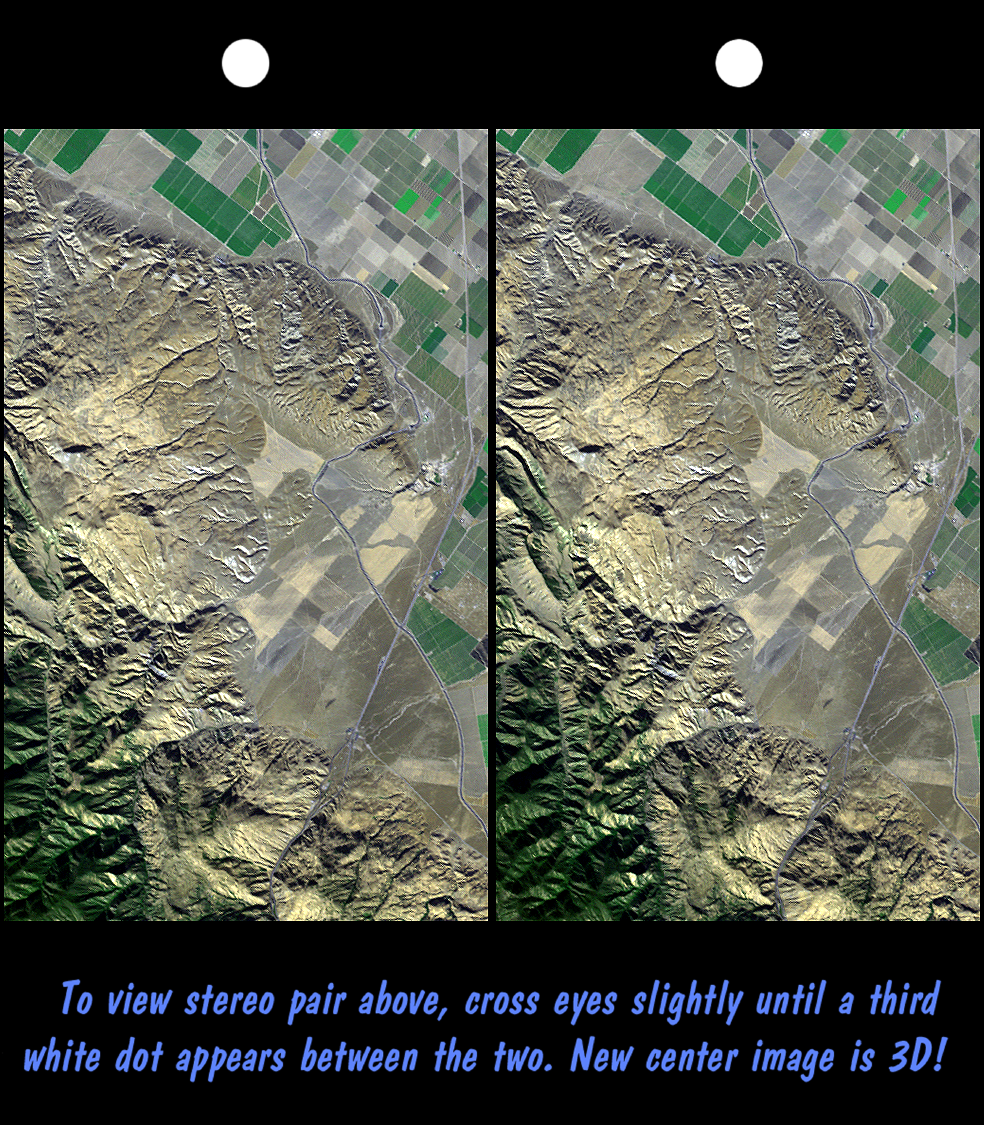

SRTM Stereo Pair: Wheeler Ridge, California

Wheeler Ridge and vicinity, California, is a site of major tectonic activity, both historically and over recent geologic time. The epicenter of the 7.5 magnitude Kern County earthquake occurred here on July 21,1952, and numerous geologic and topographic features indicate rapid geologic processes. The ridge itself (upper-right center) is a geologic fold that is growing out of the southern San Joaquin Valley. A prominent “wind gap,” now used for passage of the California aquaduct (with the aid of a pumping station), is evidence that the ridge grew faster than tranversing streams could erode down. Nearby abrupt and/or landslid mountain fronts similarly indicate a vigorous tectonic setting here, just north of the San Andreas fault. The Interstate 5 freeway can be seen crossing agricultural fields on the right and entering the very rugged and steep Grapevine Canyon toward the bottom.

This stereoscopic image was generated by draping a Landsat satellite image over a preliminary Shuttle Radar Topography Mission (SRTM) elevation model. Two differing perspectives were then calculated, one for each eye. They can be seen in 3-D by viewing the left image with the right eye and the right image with the left eye (cross-eyed viewing), or by downloading and printing the image pair and viewing them with a stereoscope. When stereoscopically merged, the result is a vertically exaggerated view of the Earth’s surface in its full three dimensions. Landsat has been providing visible and infrared views of the Earth since 1972. SRTM elevation data matches the 30-meter resolution of most Landsat images and will substantially help in analyses of the large and growing Landsat image archive.

The elevation data used in this image was acquired by SRTM aboard the Space Shuttle Endeavour, launched on February 11, 2000. SRTM used the same radar instrument that comprised the Spaceborne Imaging Radar-C/X-Band Synthetic Aperture Radar (SIR-C/X-SAR) that flew twice on the Space Shuttle Endeavour in 1994. SRTM was designed to collect three-dimensional measurements of the Earth’s surface. To collect the 3-D data, engineers added a 60-meter-long (200-foot) mast, installed additional C-band and X-band antennas, and improved tracking and navigation devices. The mission is a cooperative project between the National Aeronautics and Space Administration (NASA), the National Imagery and Mapping Agency (NIMA) of the U.S. Department of Defense (DoD), and the German and Italian space agencies. It is managed by NASA’s Jet Propulsion Laboratory, Pasadena, CA, for NASA’s Earth Science Enterprise, Washington DC.

Size: 23.8 by 14.7 kilometers (14.6 by 9.0 miles)
Location: 35 deg. North lat., 119 deg. West lon. (exactly)
Orientation: North toward the upper right
Image: Landsat bands 1, 2+4, 3 in blue, green, red, respectively
Date Acquired: February 16, 2000 (SRTM), November 11, 1986 (Landsat)

Credit: NASA/JPL/NIMA